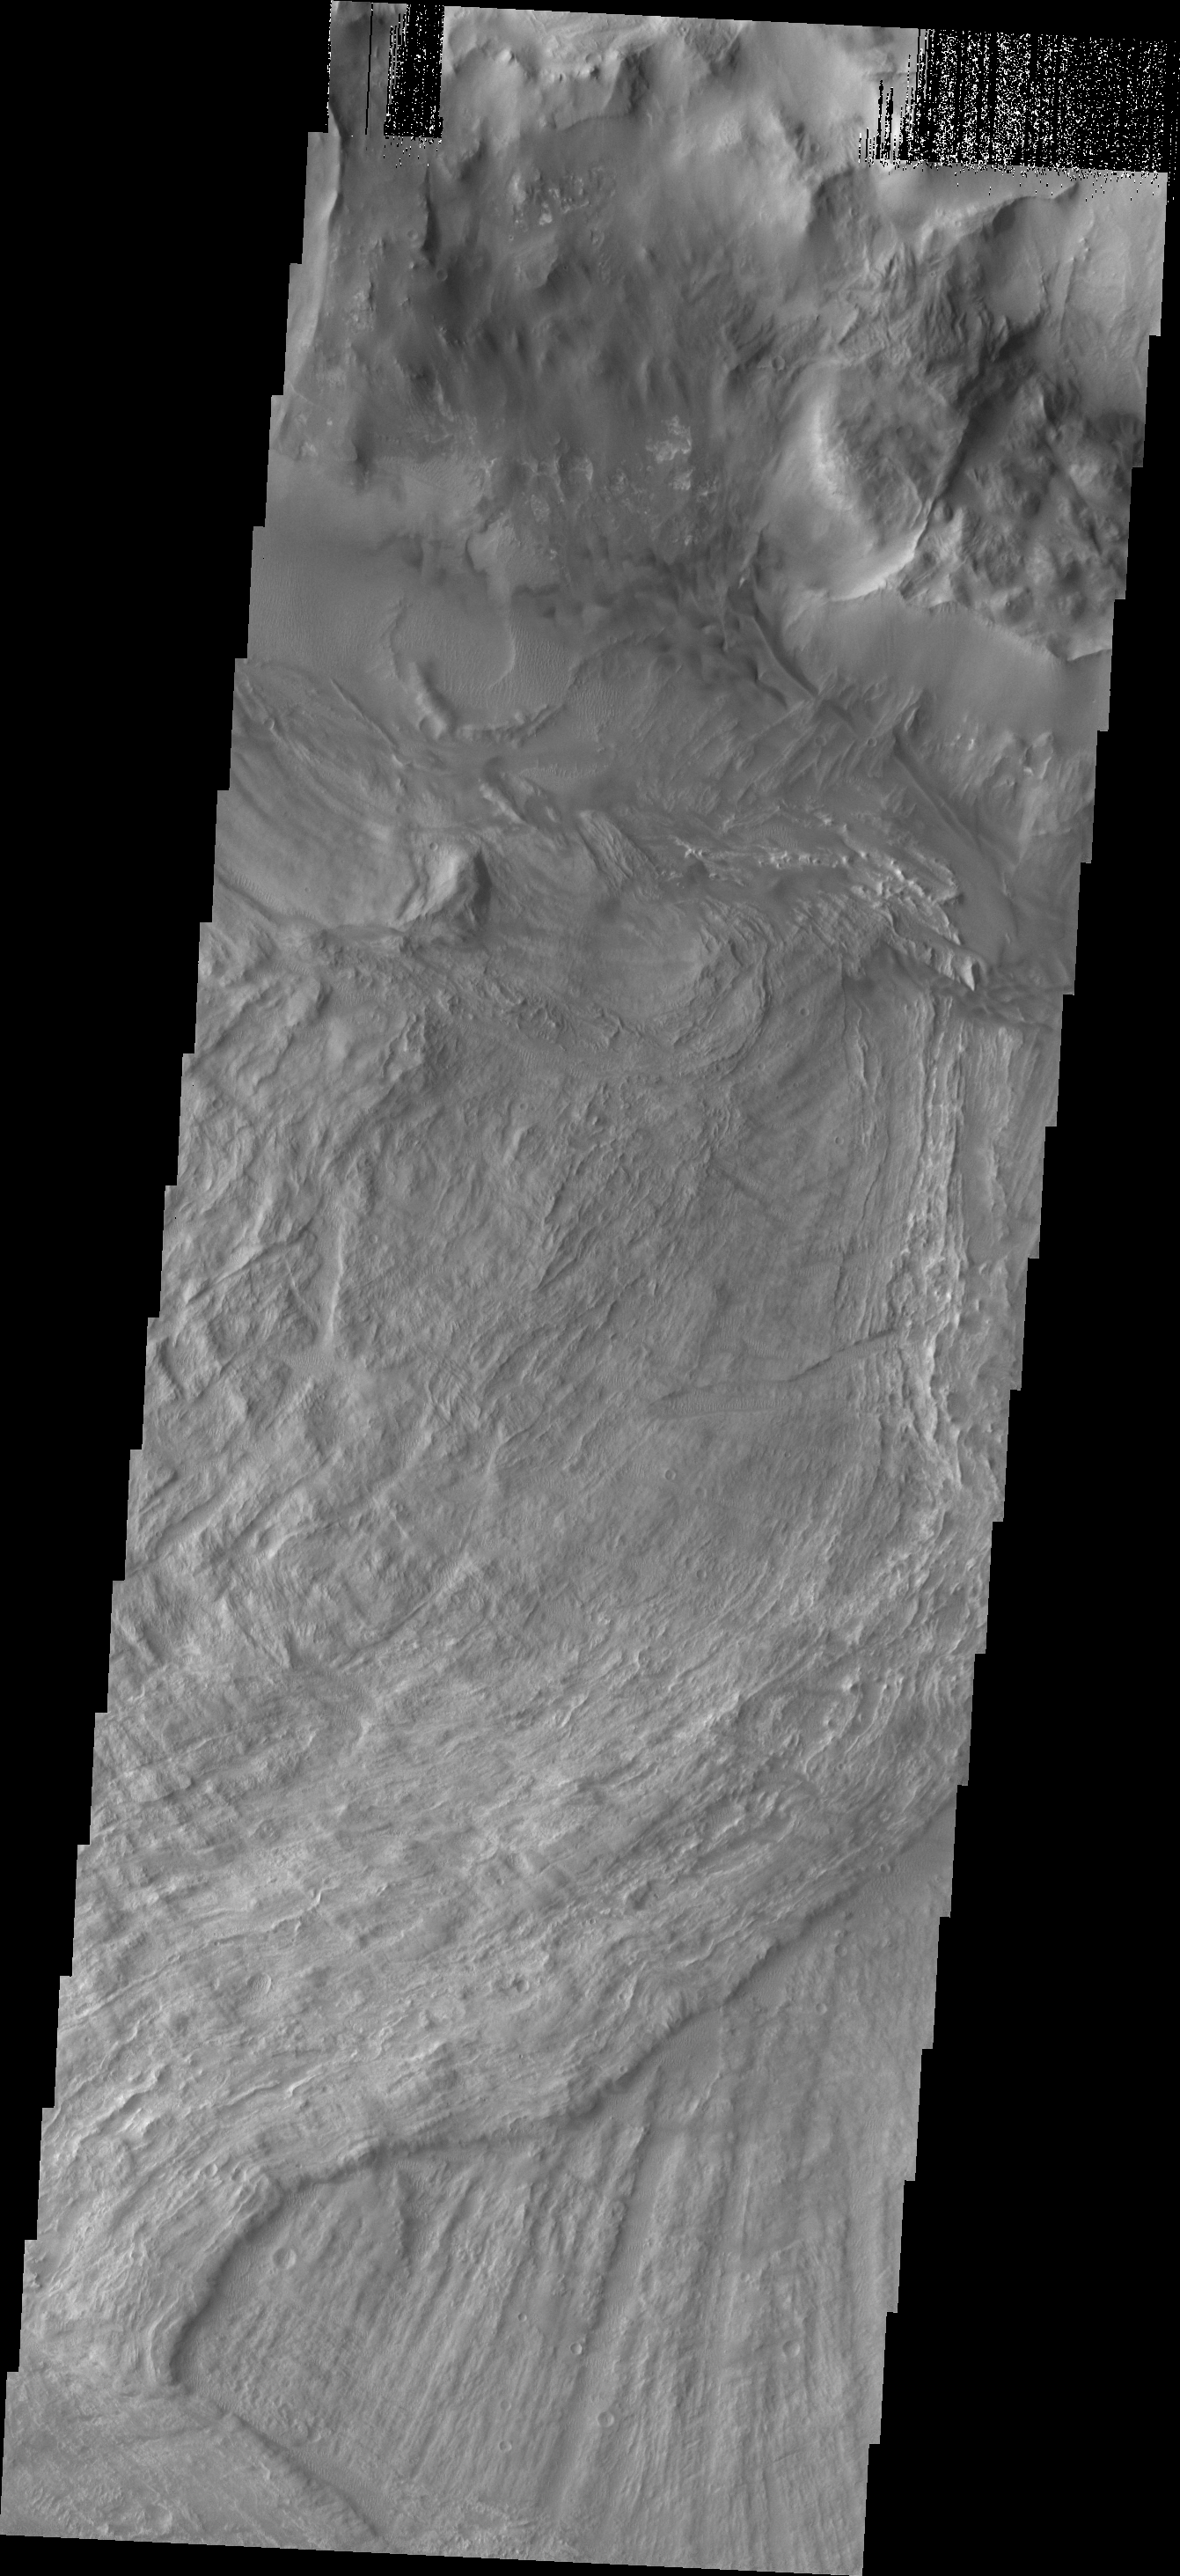

Melas Chasma Landslides

This VIS image shows a small portion of two landslide deposits within Melas Chasma.

Credit: NASA/JPL/ASU